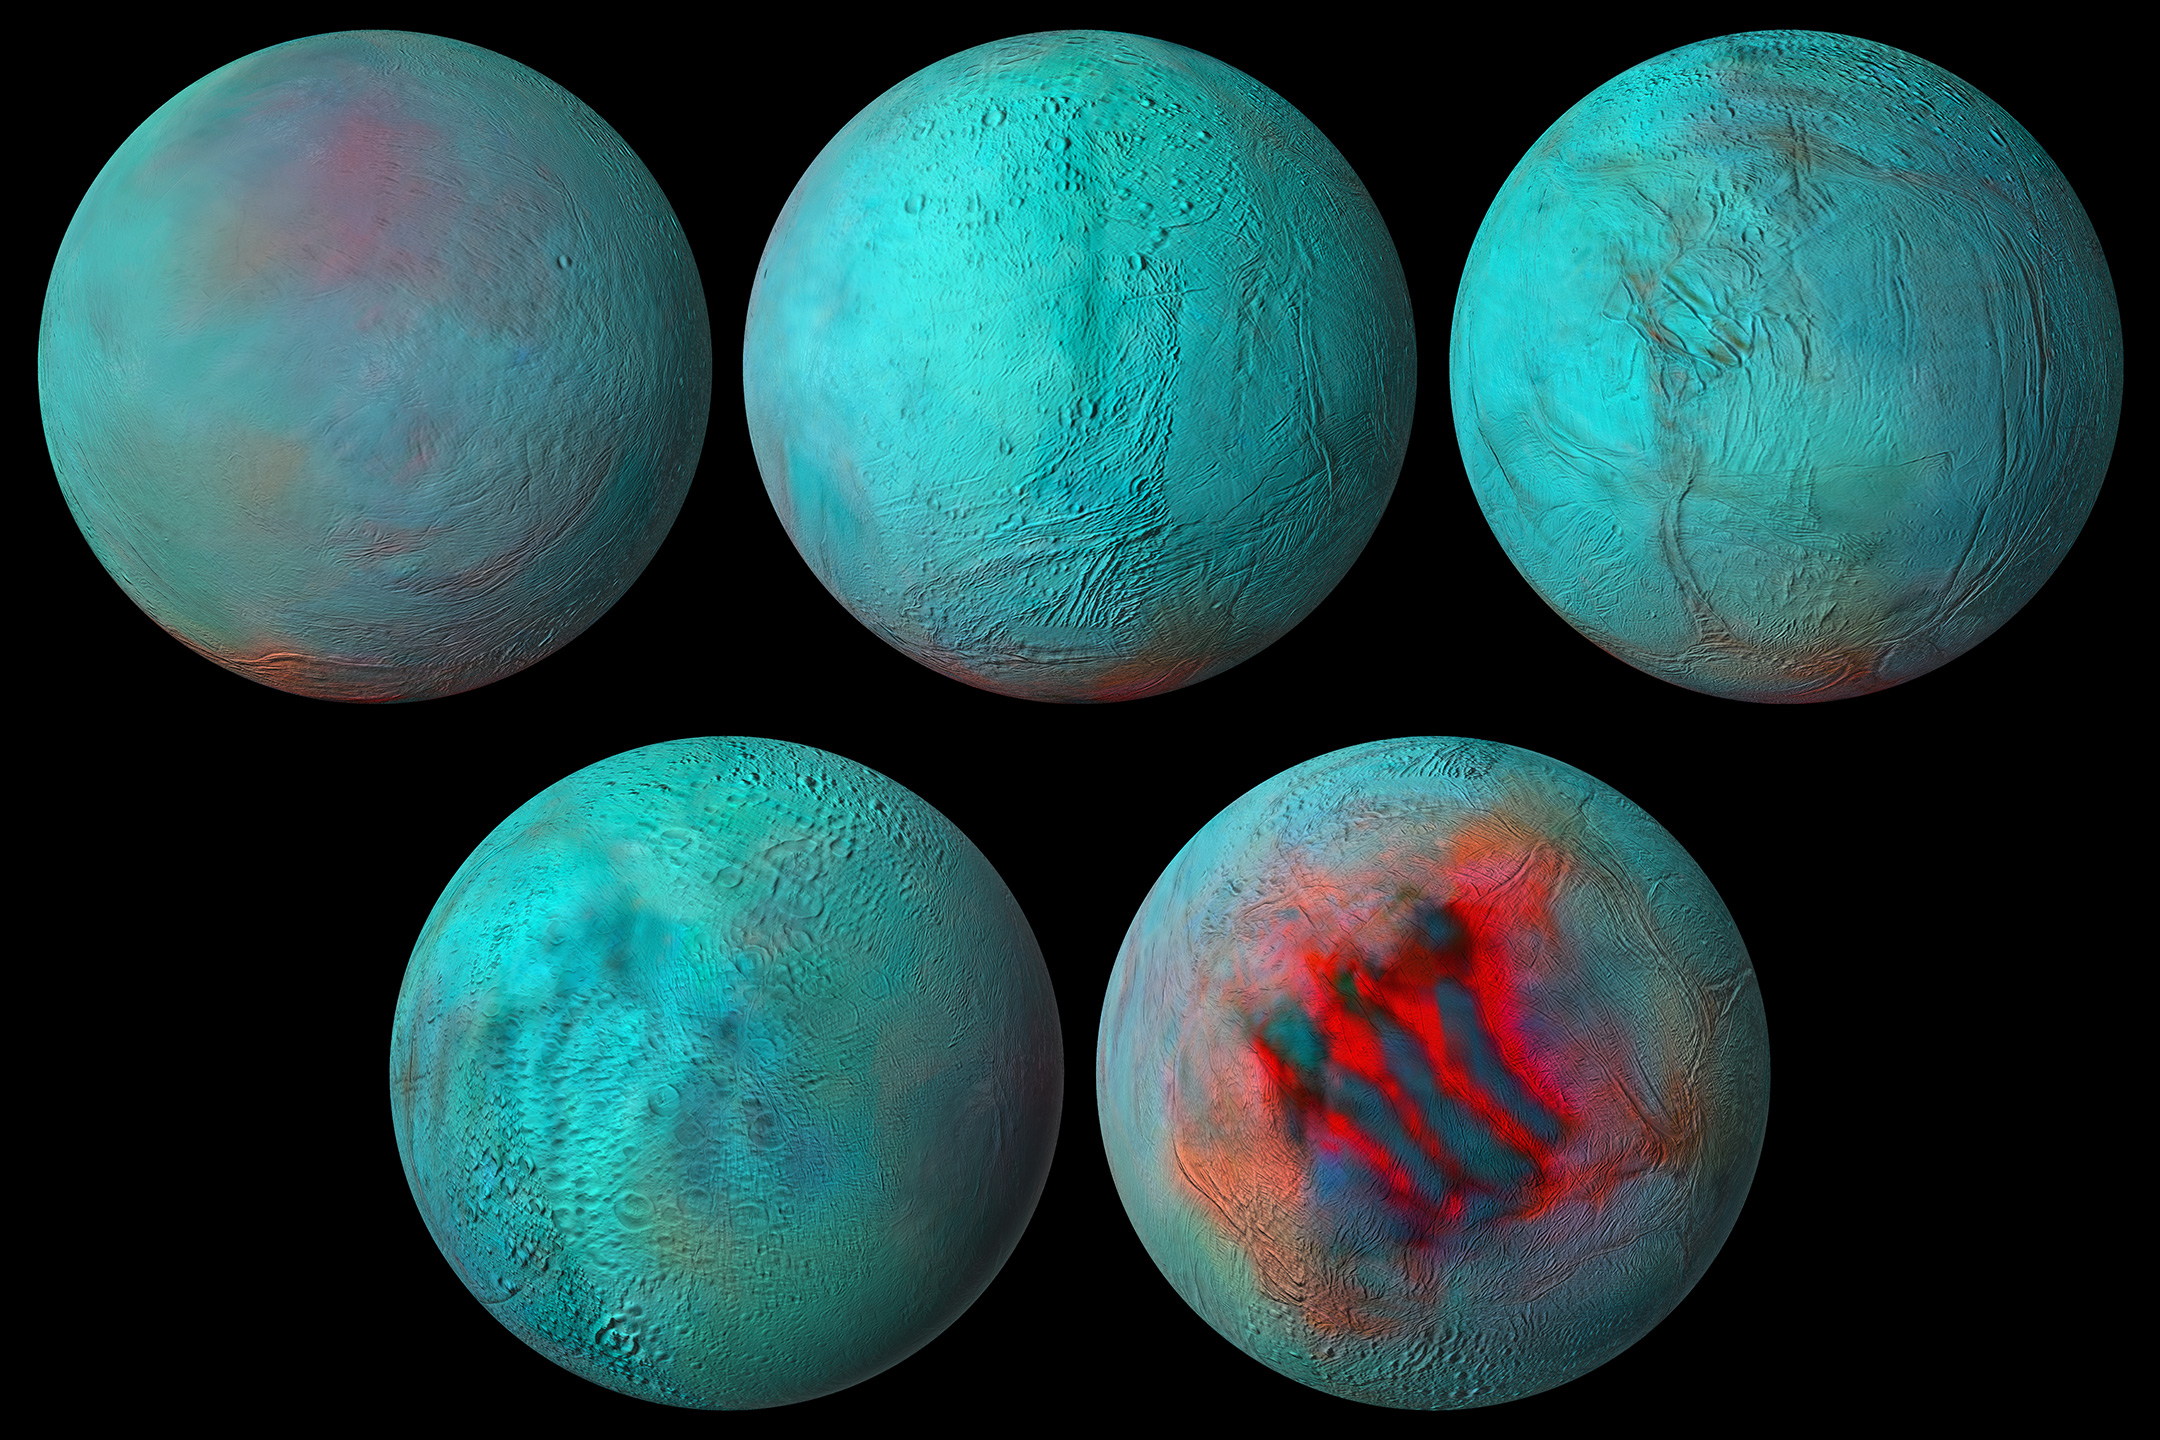

Enceladus in the Infrared

Figure 1, Annotated Image

New composite images made from NASA’s Cassini spacecraft data are the most detailed global infrared views ever produced of Saturn’s moon Enceladus. And data used to build those images provides strong evidence that the northern hemisphere of the moon has been resurfaced with ice from its interior.

During Cassini’s 13-year exploration of the Saturn system, the spacecraft’s Visible and Infrared Mapping Spectrometer (VIMS) collected light — both visible to the human eye and infrared light — reflected off the planet, its rings, and its 10 major icy moons. VIMS then separated light into its various wavelengths, information that tells scientists more about the makeup of the material reflecting it.

Combined with detailed images captured by Cassini’s Imaging Science Subsystem, the VIMS data was used to make the new global spectral map of Enceladus. It shows that infrared signals correlate with the geologic activity known to be ongoing at the south pole, where plumes of ice grains and vapor shoot out from an ocean that lies under the icy crust. The so-called “tiger stripe” gashes, where the plumes originate, are seen here.

But some of the same infrared features are also seen in the northern hemisphere. That tells scientists not just that the northern area is covered with fresh ice but that the same kind of geologic activity, a resurfacing of the landscape, has occurred in both hemispheres. The resurfacing in the north may be due to icy jets, or a more gradual movement of ice through fractures in the crust, from the subsurface ocean to the surface.

Figure 1 shows an annotated version of the globes layout, labeling each side of Enceladus in 2-D.

“Click here for movie” links to an animation made from the Enceladus infrared images.

Managed by NASA’s Jet Propulsion Laboratory in Southern California, the Cassini orbiter observed Saturn for more than 13 years before exhausting its fuel supply. The mission plunged it into the planet’s atmosphere in September 2017, in part to protect Enceladus: With an ocean likely heated and churned by hydrothermal vents like those on Earth’s ocean floors, the moon, has the potential of holding conditions suitable for life.

The Cassini-Huygens mission is a cooperative project of NASA, ESA (the European Space Agency), and the Italian Space Agency. JPL, a division of Caltech in Pasadena, manages the mission for NASA’s Science Mission Directorate in Washington. JPL designed, developed, and assembled the Cassini orbiter.

Credit: NASA/JPL-Caltech/University of Arizona/LPG/CNRS/University of Nantes/Space Science Institute